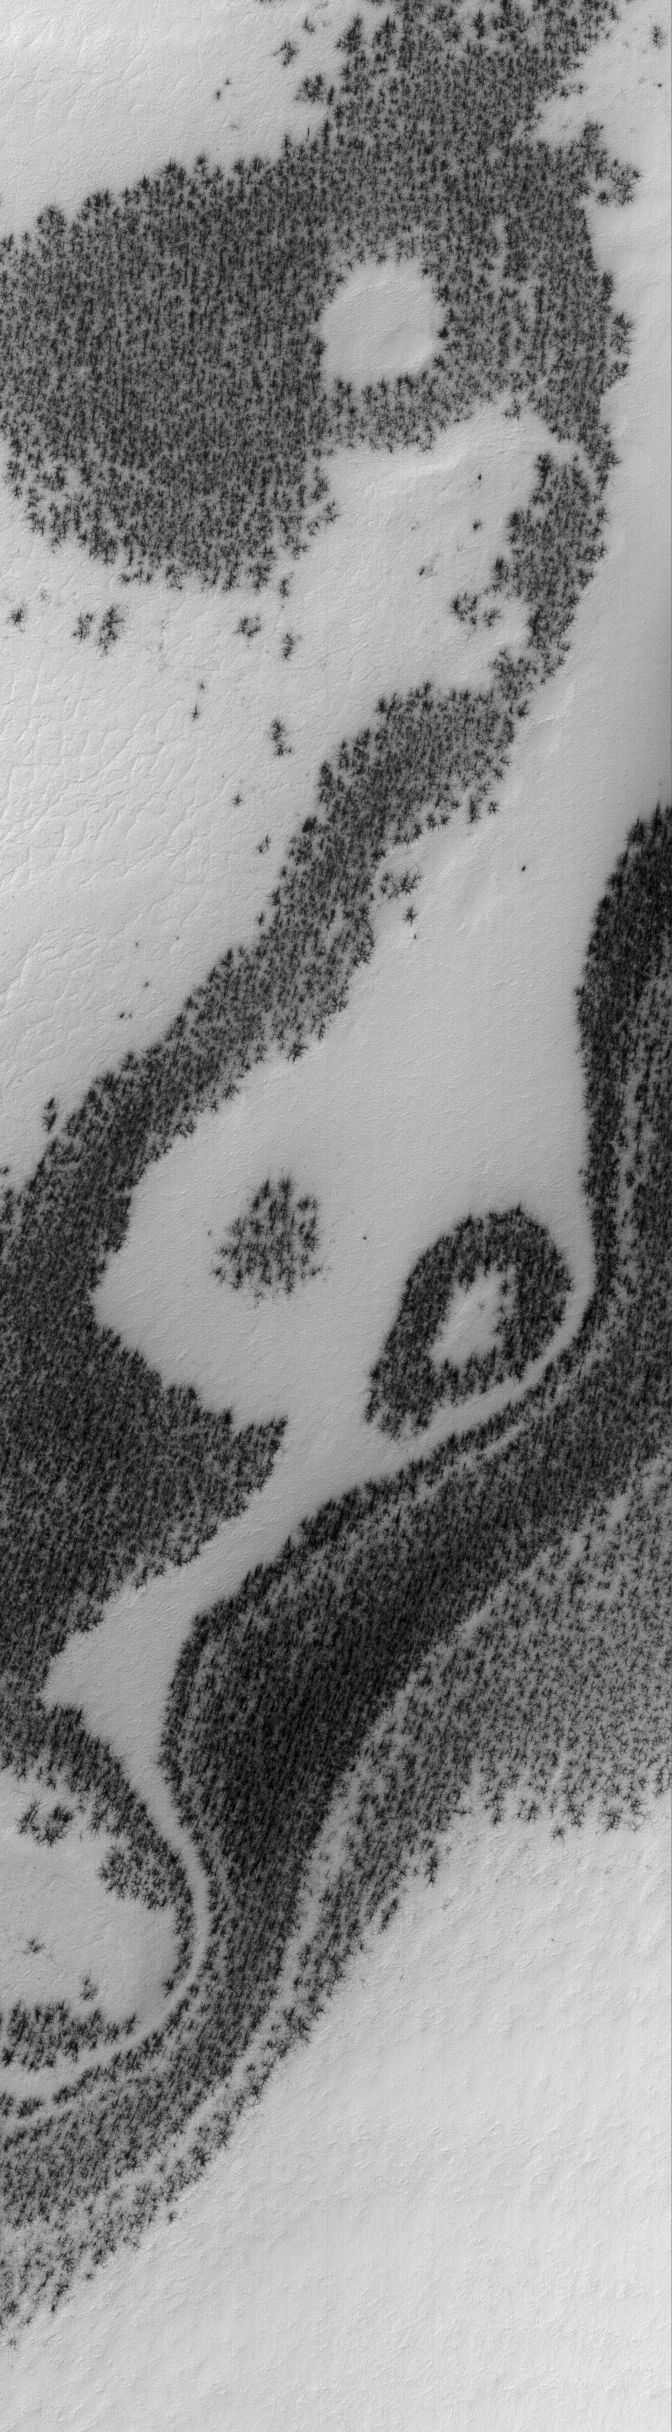

Defrosting Terrain

9 November 2005
This Mars Global Surveyor (MGS) Mars Orbiter Camera (MOC) image shows a south polar scene, covered by bright, seasonal, carbon dioxide frost. The dark patches are areas where the frost has begun to sublime away.

Location near: 80.0°S, 334.0°W
Image width: width: ~3 km (~1.9 mi)
Illumination from: upper left
Season: Southern Spring

Credit: NASA/JPL/Malin Space Science Systems